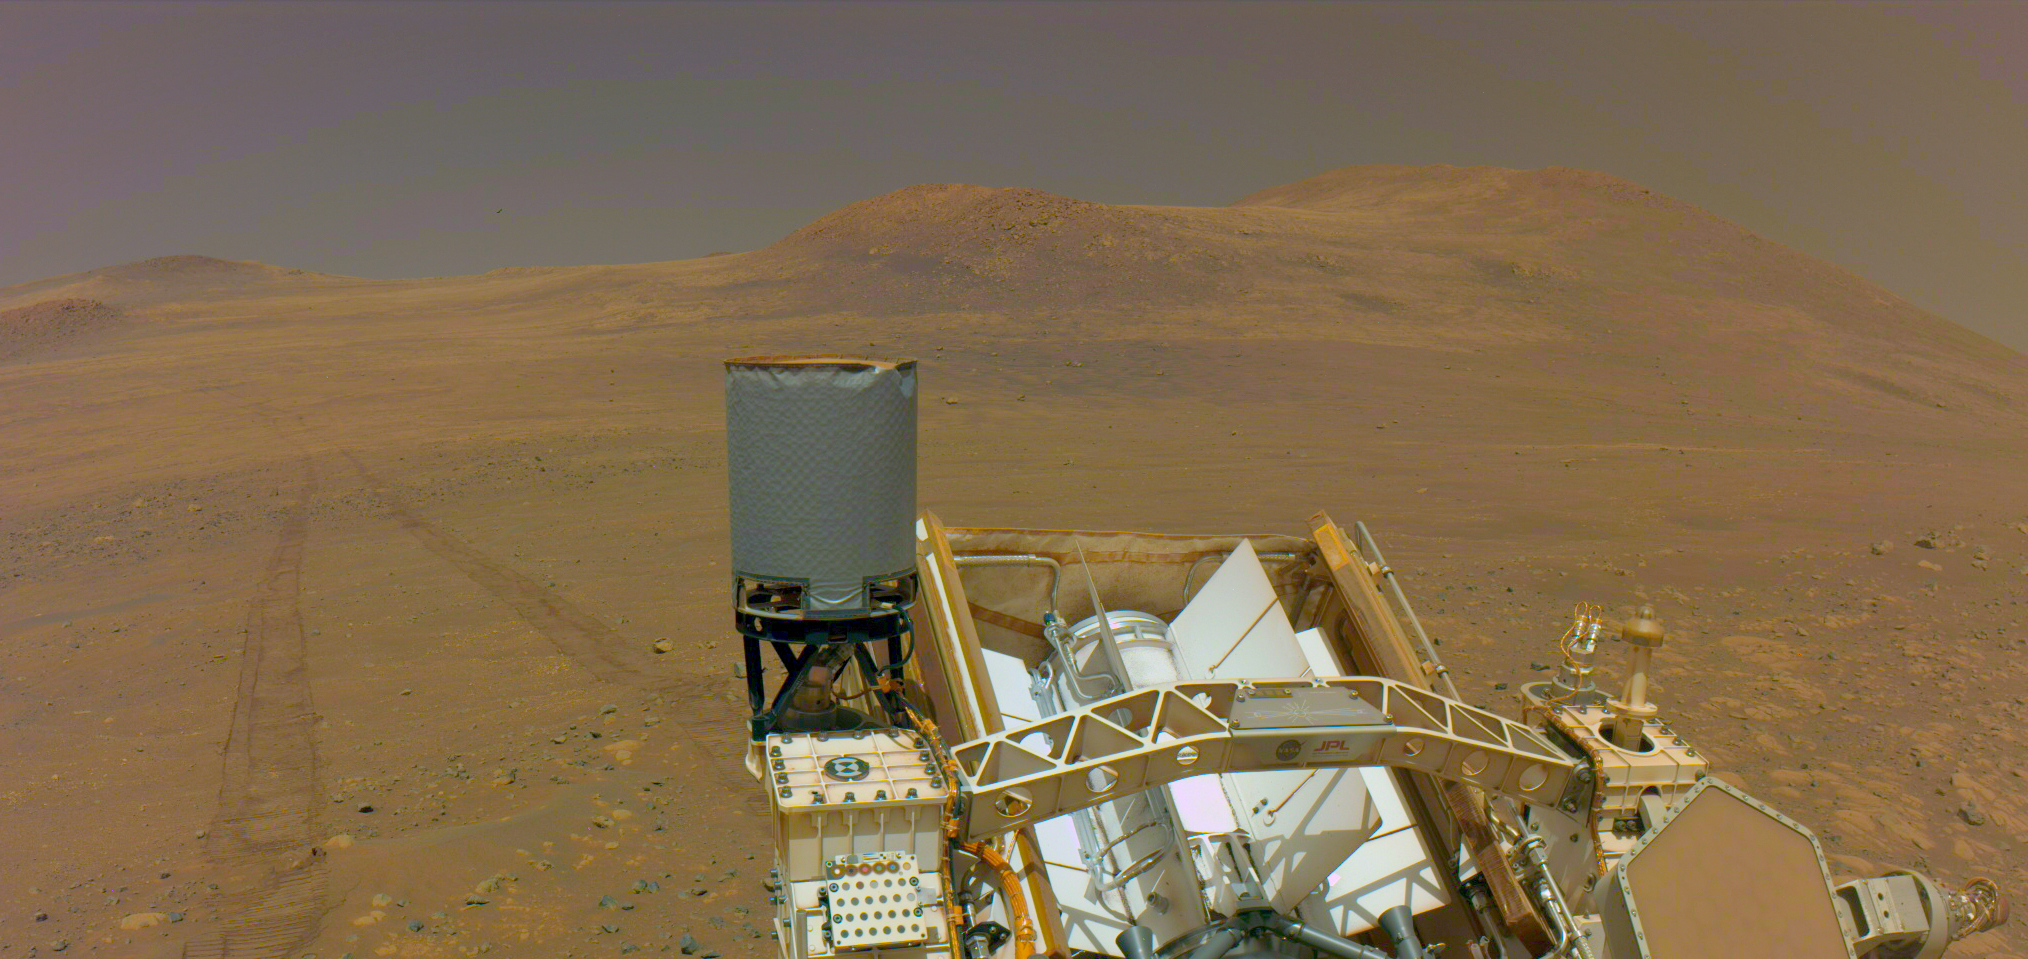

Perseverance Rover Says Goodbye to ‘Witch Hazel Hill’

One of the navigation cameras on NASA’s Perseverance captured the rover’s tracks coming from an area called “Witch Hazel Hill,” on May 13, 2025, the 1,503rd Martian day, or sol, of the mission.

The Mars 2020 Perseverance mission is part of NASA’s Moon to Mars exploration approach, which includes Artemis missions to the Moon that will help prepare for human exploration of the Red Planet.

NASA’s Jet Propulsion Laboratory, which is managed for the agency by Caltech in Pasadena, California, built and manages operations of the Perseverance rover.

Credit: NASA/JPL-Caltech